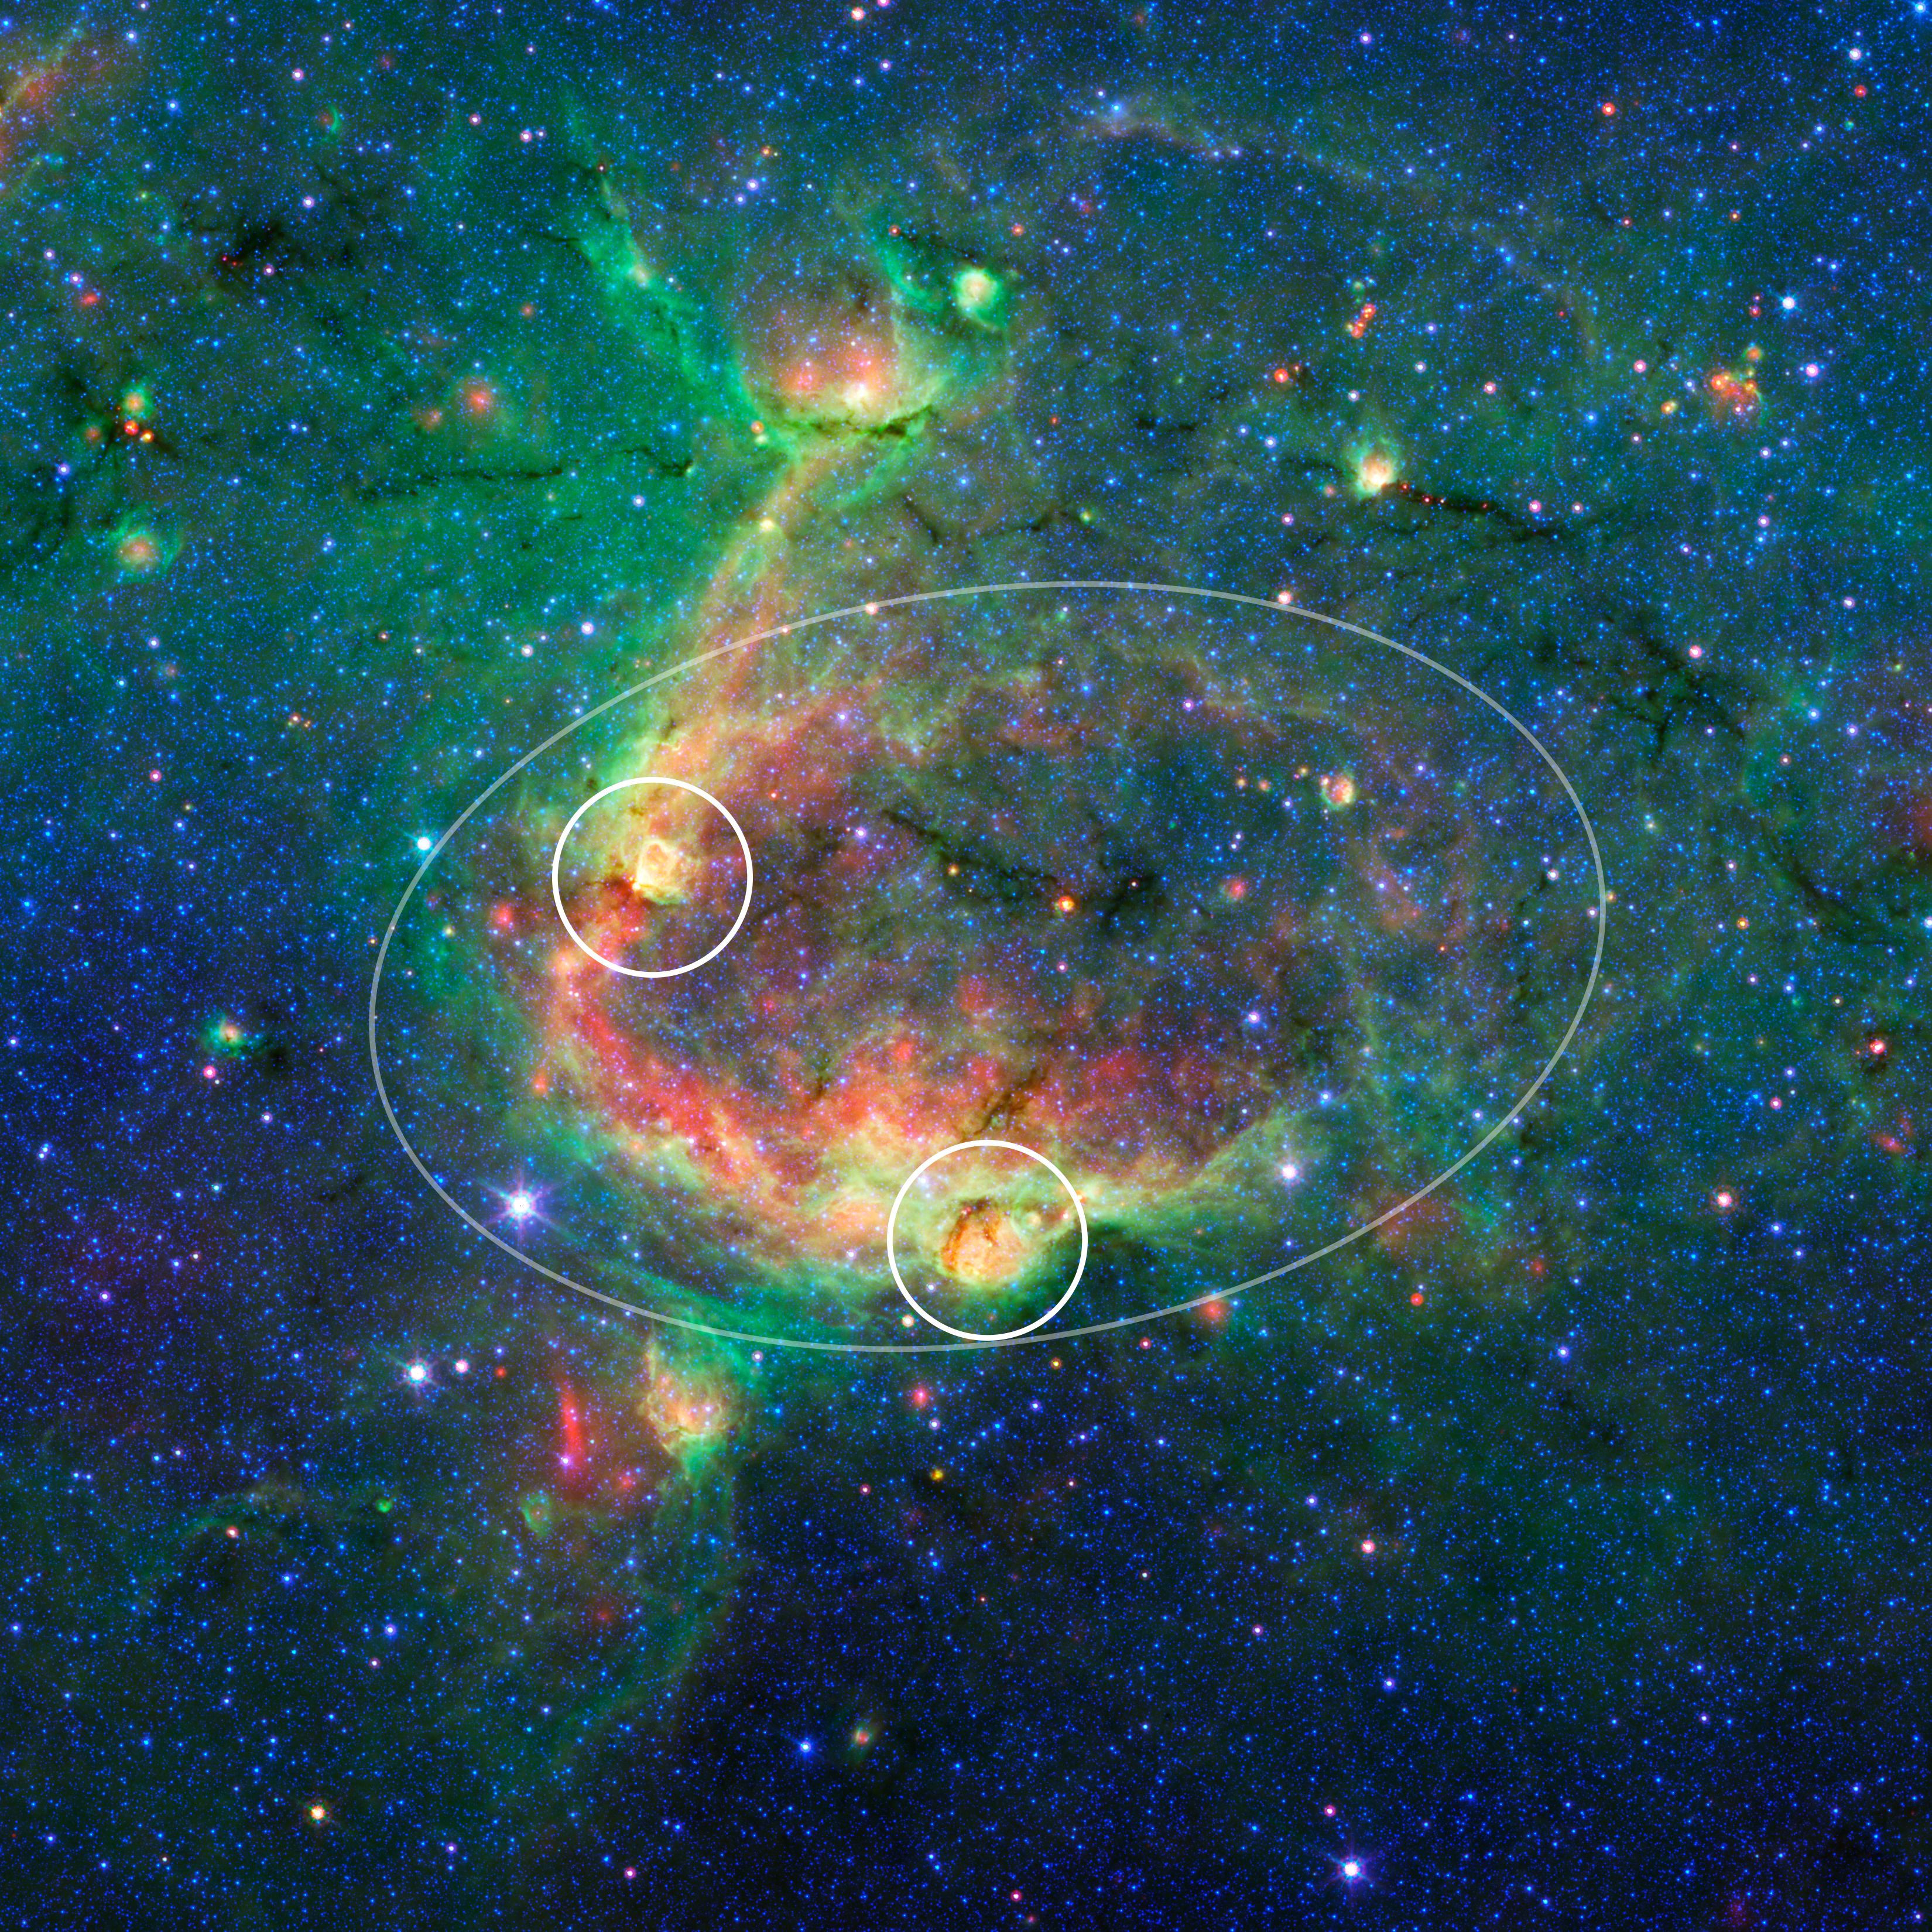

Bubbles Within Bubbles (annotated)

This infrared image shows a striking example of what is called a hierarchical bubble structure, in which one giant bubble, carved into the dust of space by massive stars, has triggered the formation of smaller bubbles. The large bubble takes up the central region of the picture while the two spawned bubbles, which can be seen in yellow, are located within its rim.

NASA's Spitzer Space Telescope took this image in infrared light. The multiple bubble family was found by volunteers participating in the Milky Way Project (see www.milkywayproject.org). This citizen science project, a part of the Zooniverse group, allows anybody with a computer and an Internet connection to help astronomers sift through Spitzer images in search of bubbles blown into the fabric of our Milky Way galaxy.

The bubbles are formed by radiation and winds from massive stars, which carve out holes within surrounding dust clouds. As the material is swept away, it is thought to sometimes trigger the formation of new massive stars, which in turn, blow their own bubbles.

The images in the Milky Way project are from Spitzer's Galactic Legacy Infrared Mid-Plane Survey Extraordinaire, or Glimpse, project, which is mapping the plane of our galaxy from all directions. As of June 2013, 130 degrees of the sky have been released. The full 360-degree view, which includes the outer reaches of our galaxy located away from its center, is expected soon.

Credit: NASA/JPL-Caltech/University of Wisconsin